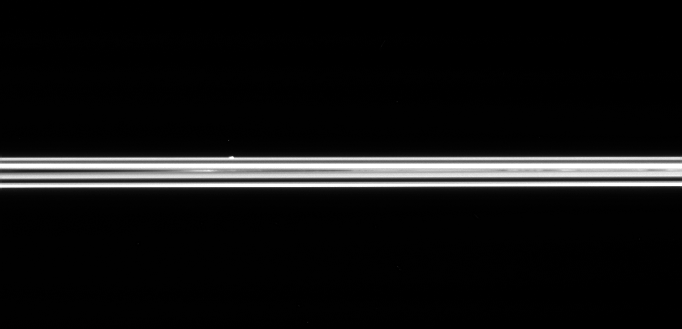

Straight Across the Rings

The small ring moon Atlas is seen here, on the far side of Saturn’s immense ring system. Cassini was only 0.6 degrees above the ring plane when this image was taken. Atlas is 32 kilometers (20 miles) across.

The image was taken in visible light with the Cassini spacecraft narrow-angle camera on March 11, 2005, at a distance of approximately 1.5 million kilometers (957,000 miles) from Atlas and at a Sun-Atlas-spacecraft, or phase, angle of 100 degrees. Resolution in the original image was 9 kilometers (6 miles) per pixel.

The Cassini-Huygens mission is a cooperative project of NASA, the European Space Agency and the Italian Space Agency. The Jet Propulsion Laboratory, a division of the California Institute of Technology in Pasadena, manages the mission for NASA’s Science Mission Directorate, Washington, D.C. The Cassini orbiter and its two onboard cameras were designed, developed and assembled at JPL. The imaging team is based at the Space Science Institute, Boulder, Colo.

Credit: NASA/JPL/Space Science Institute